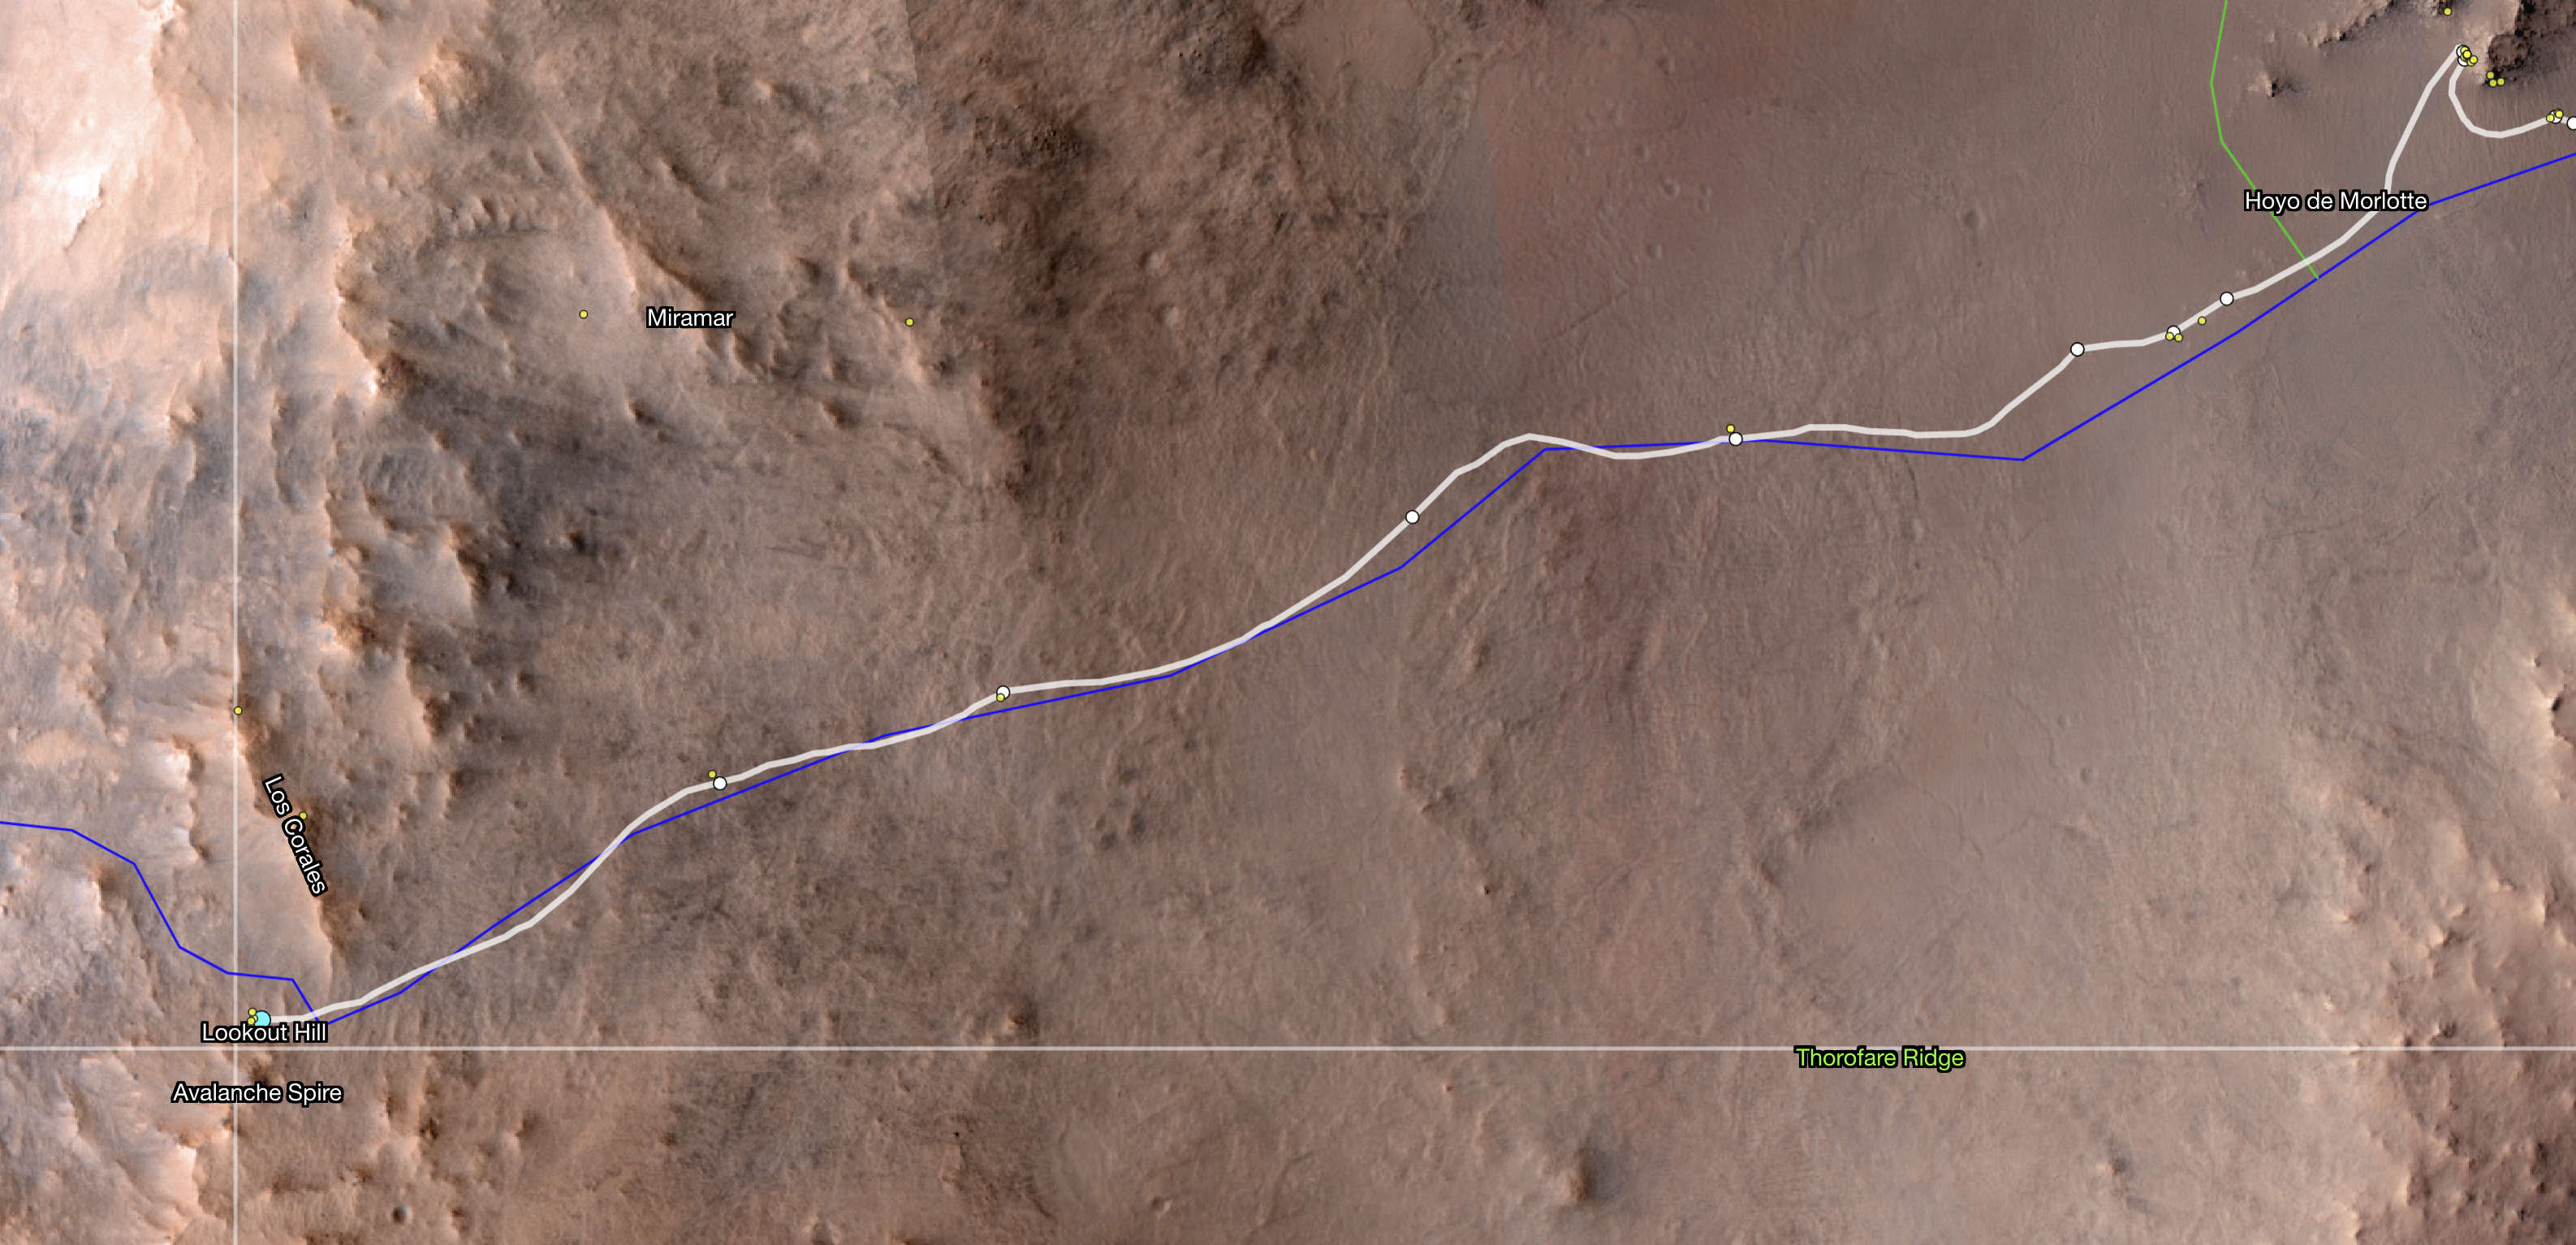

Perseverance Reaches ‘Lookout Hill’

This map shows the location of NASA’s Perseverance Mars rover as of Dec. 10, 2024, the 1,354th Martian day, or sol, of the mission, which it reached “Lookout Hill” at the top of Jezero Crater’s rim after a monthslong climb.

This map was made using data from NASA’s Mars Reconnaissance Orbiter’s High-Resolution Imaging Science Experiment (HiRISE) camera as well as the European Space Agency’s (ESA) High Resolution Stereo Camera (HRSC).

The University of Arizona, in Tucson, operates HiRISE, which was built by Ball Aerospace & Technologies Corp., in Boulder, Colorado, NASA’s Jet Propulsion Laboratory manages the Mars Reconnaissance Orbiter Project for NASA’s Science Mission Directorate, Washington.

A key objective for Perseverance’s mission on Mars is astrobiology, including the search for signs of ancient microbial life. The rover will characterize the planet’s geology and past climate, pave the way for human exploration of the Red Planet, and be the first mission to collect and cache Martian rock and regolith (broken rock and dust).

Subsequent NASA missions, in cooperation with ESA (European Space Agency), would send spacecraft to Mars to collect these sealed samples from the surface and return them to Earth for in-depth analysis.

The Mars 2020 Perseverance mission is part of NASA’s Moon to Mars exploration approach, which includes Artemis missions to the Moon that will help prepare for human exploration of the Red Planet.

JPL, which is managed for the agency by Caltech in Pasadena, California, built and manages operations of the Perseverance rover.

Credit: NASA/JPL-Caltech/ESA/University of Arizona